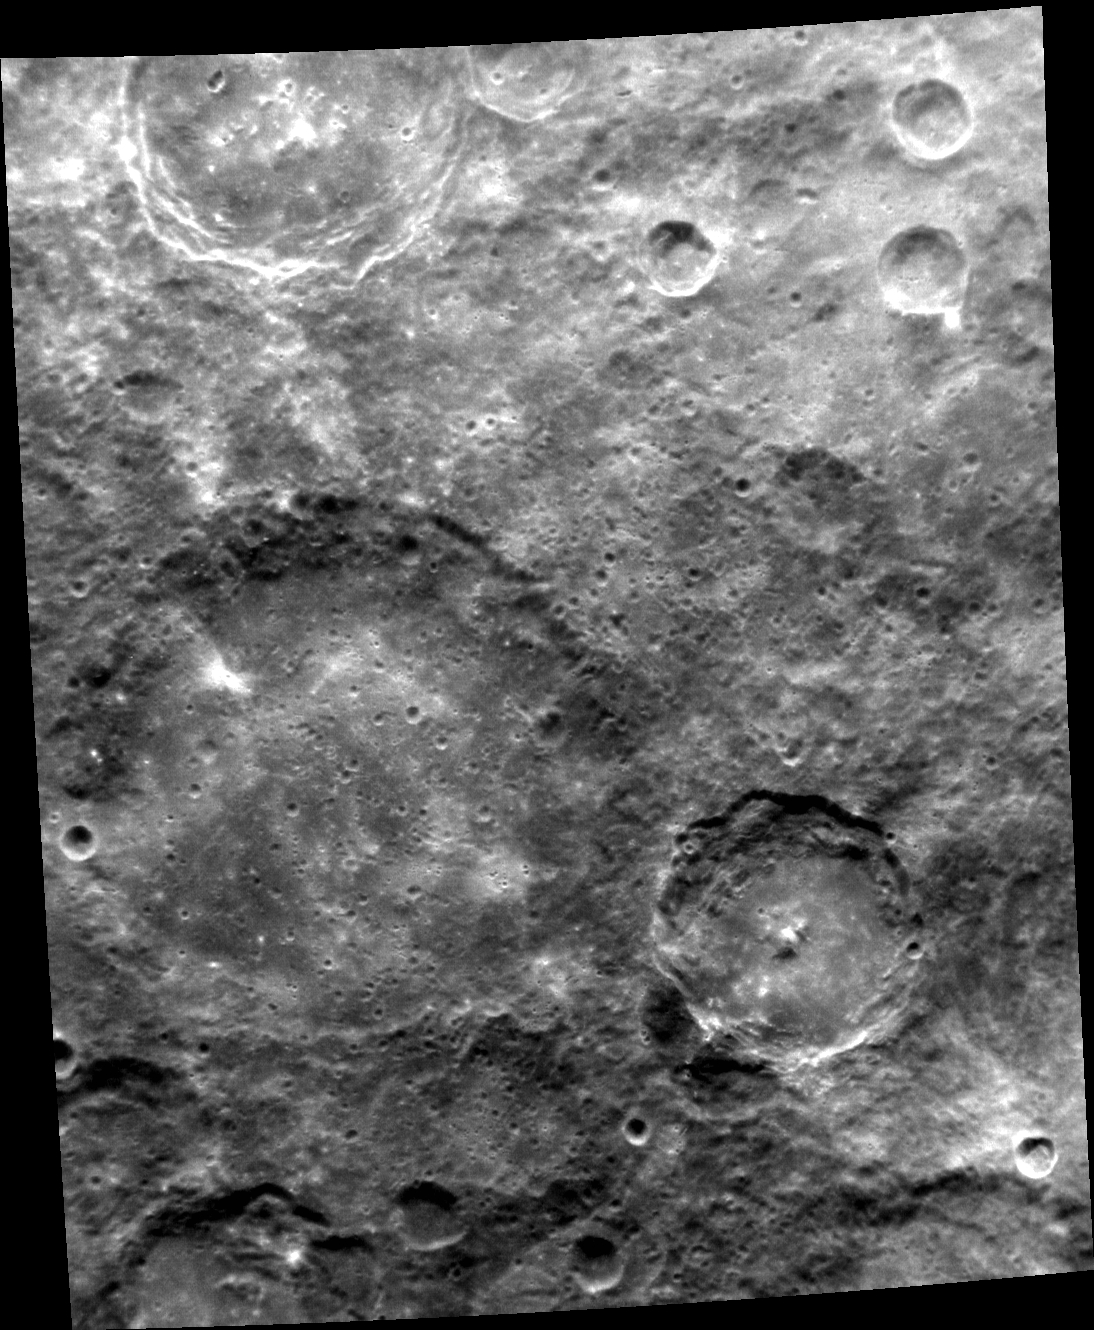

The Madman and the Drunken Celestial

The large crater at the center-left of today’s image is Liang Kai. Liang Kai (the crater) is about 140 km in diameter and is fairly old. Its walls and rim have been substantially eroded, and its interior has been filled with a flat expanse of plains material.

Liang Kai (the human) was a painter of China’s Southern Song Dynasty who lived from about 1140 to 1210 CE. He painted with an abbreviated approach, employing the minimal number of brushstrokes needed to evoke his subjects. Liang Kai was sometimes called “Madman Liang.” One of his famous paintings is of a celestial being walking in a drunken stupor.

At the top edge of the image can be seen the terraced walls and bright central peaks of Gainsborough, named for an English painter.

This image was acquired as part of MDIS’s high-resolution albedo base map. The best images for discerning variations in albedo, or brightness, on the surface are acquired when the Sun is overhead, so these images typically are taken at low incidence angles. The albedo base map covers Mercury’s surface at an average resolution of 200 meters/pixel.

Date acquired: June 11, 2012
Image Mission Elapsed Time (MET): 247903483
Image ID: 1996320
Instrument: Narrow Angle Camera (NAC) of the Mercury Dual Imaging System (MDIS)
Center Latitude: -39.3°
Center Longitude: 177.5° E
Resolution: 264 meters/pixel
Scale: The image is about 270 km (167 mi.) wide
Incidence Angle: 39.4°
Emission Angle: 35.8°
Phase Angle: 75.2°
North is toward the top of the image.

The MESSENGER spacecraft is the first ever to orbit the planet Mercury, and the spacecraft’s seven scientific instruments and radio science investigation are unraveling the history and evolution of the Solar System’s innermost planet. MESSENGER acquired over 150,000 images and extensive other data sets. MESSENGER is capable of continuing orbital operations until early 2015.

For information regarding the use of images, see the MESSENGER image use policy.

Credit: NASA/Johns Hopkins University Applied Physics Laboratory/Carnegie Institution of Washington